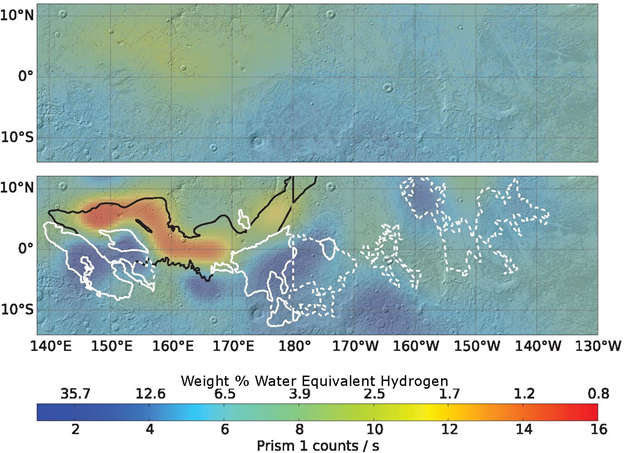

Analysis Sharpens Mars Hydrogen Map, Hinting Equatorial Water Ice

Re-analysis of 2002-2009 data from a hydrogen-finding instrument on NASA’s Mars Odyssey orbiter increased the resolution of maps of hydrogen abundance. The reprocessed data (lower map) shows more “water-equivalent hydrogen” (darker blue) in some parts of this equatorial region of Mars. Puzzingly, this suggests the possible presence of water ice just beneath the surface near the equator, though it would not be thermodynamically stable there.

The upper map uses raw data from Odyssey’s neutron spectrometer instrument, which senses the energy state of neutrons coming from Mars, providing an indication of how much hydrogen is present in the top 3 feet (1 meter) of the surface. Hydrogen detected by Odyssey at high latitudes of Mars in 2002 was confirmed to be in the form of water ice by the follow-up NASA Phoenix Mars Lander mission in 2008.

A 2017 reprocessing of the older data applied image-reconstruction techniques often used to reduce blurring from medical imaging data. The results are shown here for an area straddling the equator for about one-fourth the circumference of the planet, centered at 175 degrees west longitude. The white contours outline lobes of a formation called Medusae Fossae, coinciding with some areas of higher hydrogen abundance in the enhanced-resolution analysis. The black line indicates the limit of a relatively young lava plain, coinciding with areas of lower hydrogen abundance in the enhanced-resolution analysis.

The color-coding key for hydrogen abundance in both maps is indicated by the horizontal bar, in units expressed as how much water would be present in the ground if the hydrogen is all in the form of water. Units of the equivalent water weight, as a percentage of the material in the ground, are correlated with counts recorded by the spectrometer, ranging from less than 1 weight-percent water equivalent (red) to more than 30 percent (dark blue).

Odyssey’s neutron spectrometer, provided by Los Alamos National Laboratory in New Mexico, is part of the mission’s Gamma Ray Spectrometer suite overseen by the University of Arizona, Tucson. NASA’s Jet Propulsion Laboratory, a division of Caltech in Pasadena, California, manages the Mars Odyssey mission for the NASA Science Mission Directorate, Washington. Lockheed Martin Space Systems, Denver, built the Odyssey spacecraft, which has been studying Mars from orbit since 2001.

Credit: NASA/JPL-Caltech/Univ. of Arizona